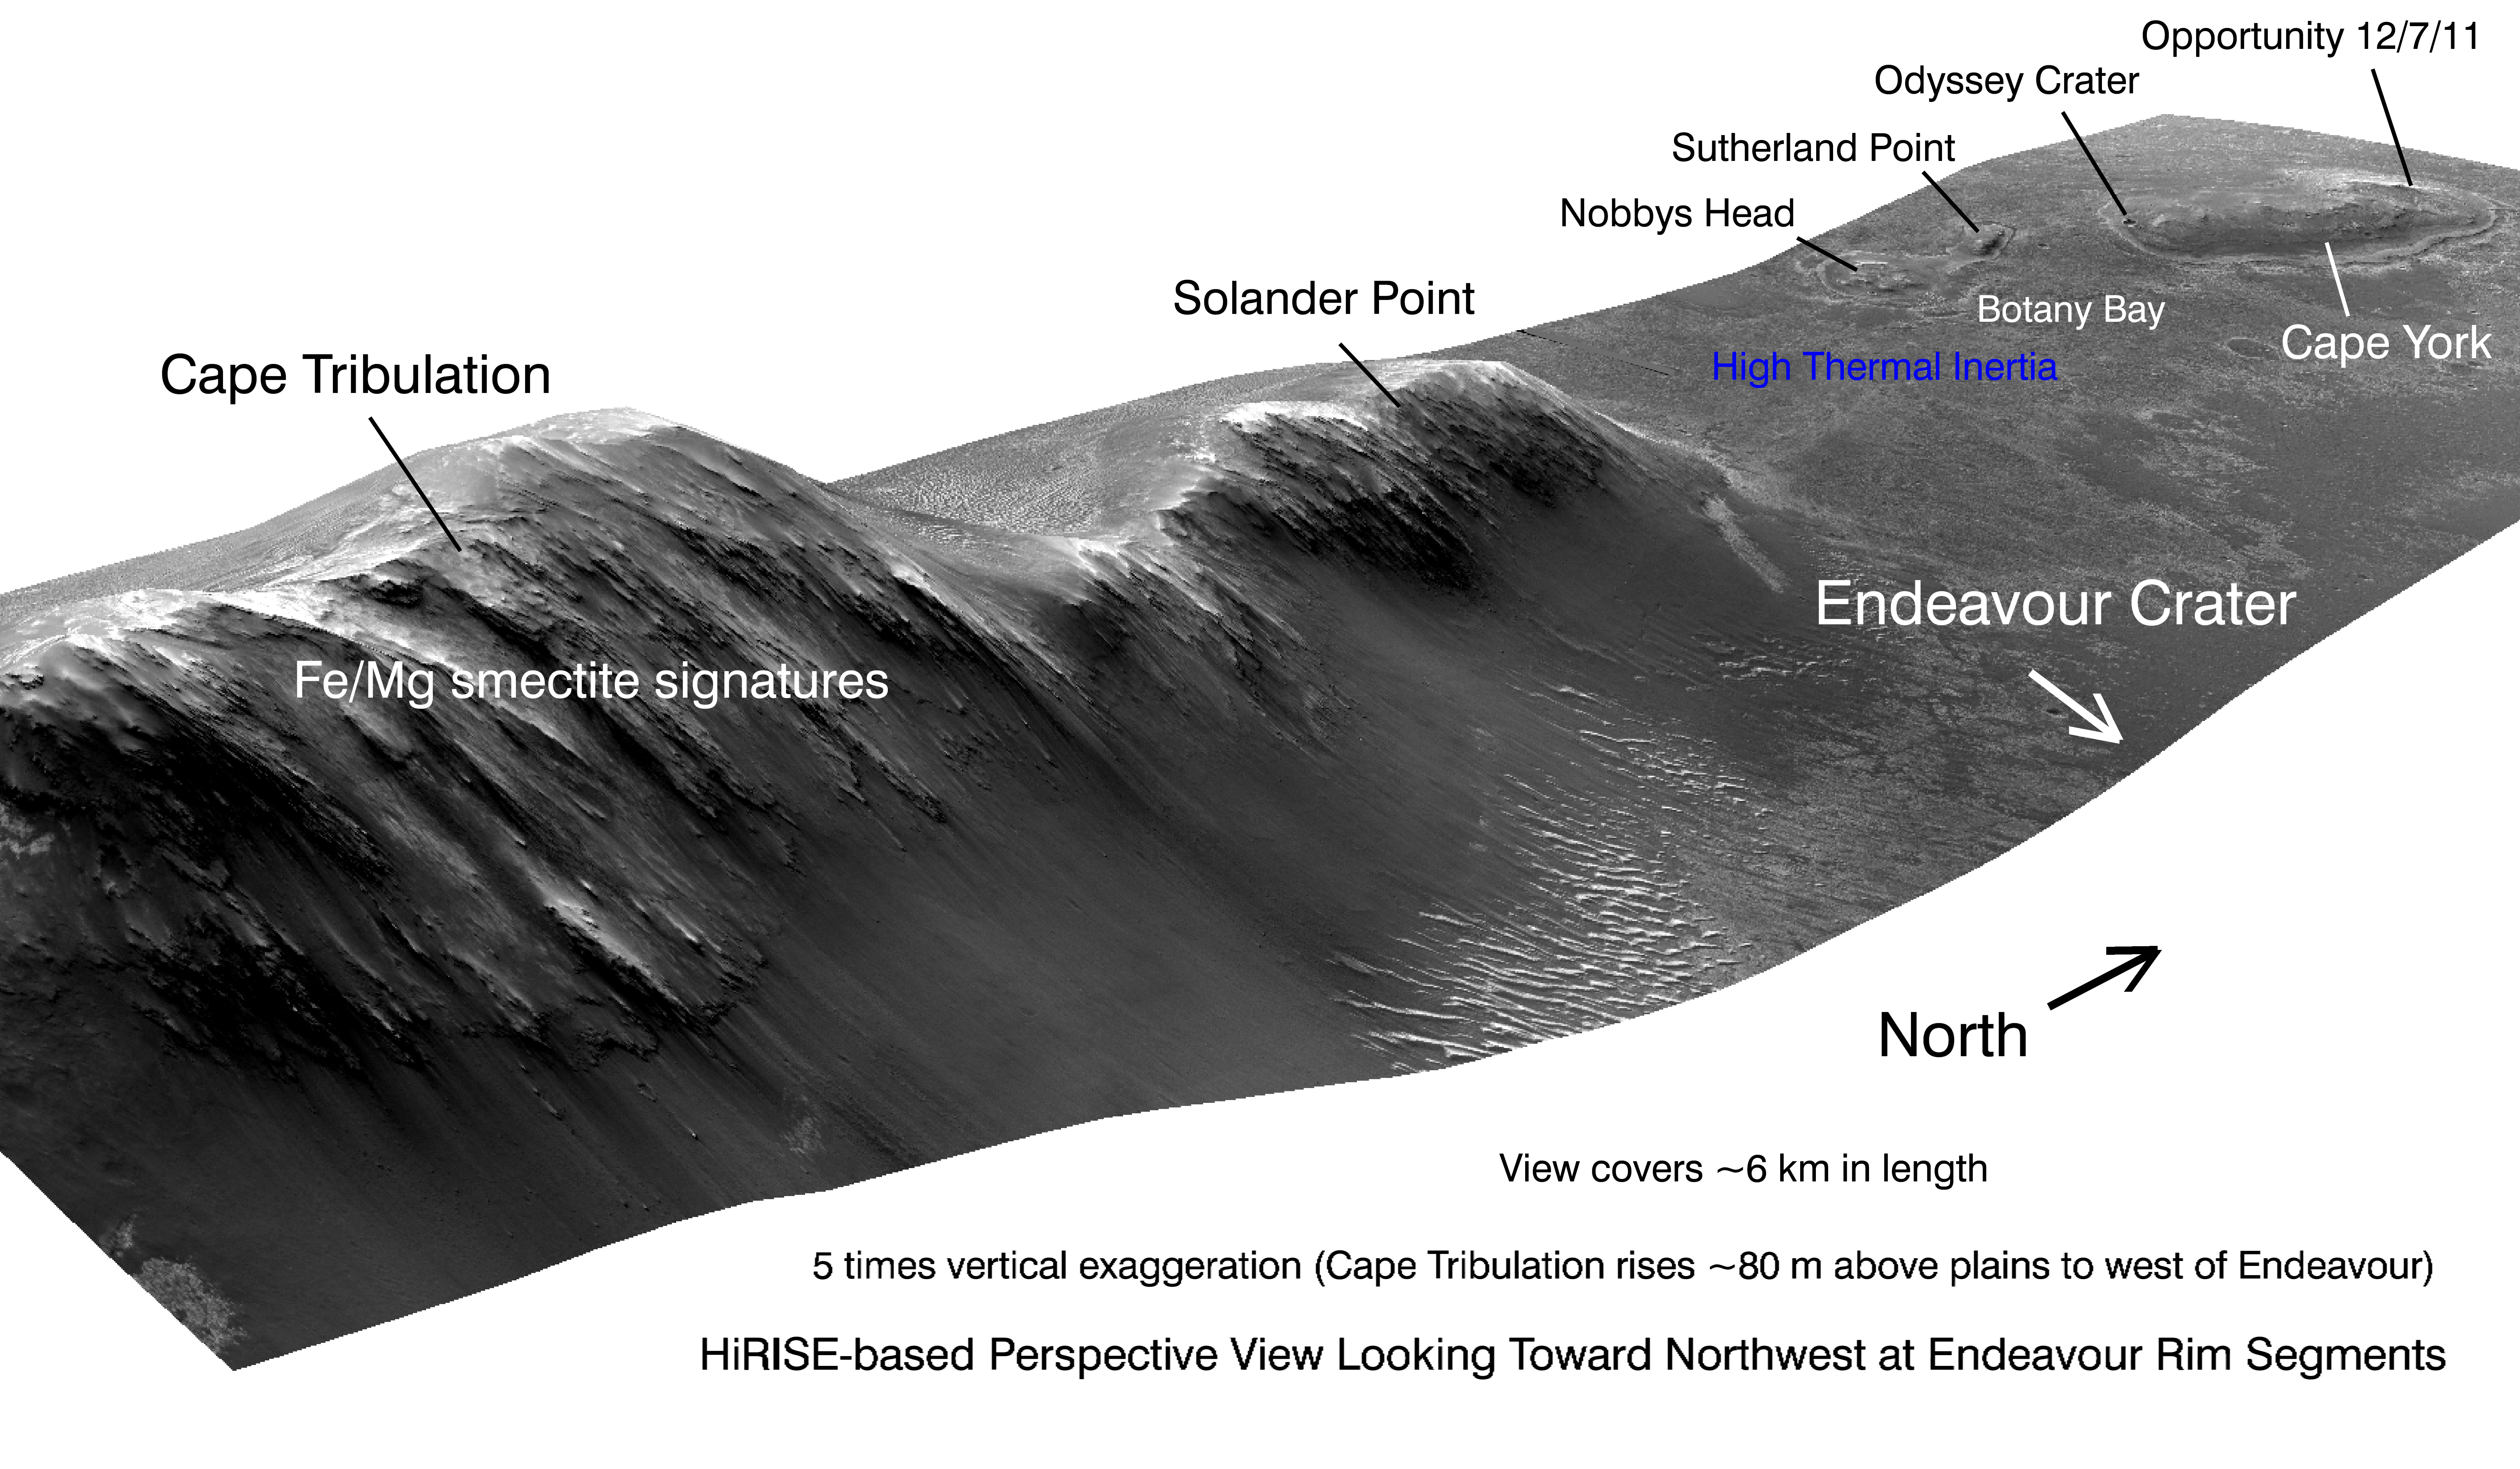

West Rim of Endeavour with Vertical Exaggeration

This view shows portions of the western rim of Endeavour Crater on Mars from a perspective looking toward the northwest. The image exaggerates the landscape’s vertical dimension five-fold compared with horizontal dimensions. The scene covers about 4 miles (6 kilometers) in length. Major portions of the rim are labeled.

The view was generated by producing an elevation map from a stereo pair of images from the High Resolution Imaging Science Experiment (HiRISE) camera on NASA’s Mars Reconnaissance Orbiter, then draping one of the HiRISE images over the elevation model. Other image products from the HiRISE observations used in generating this view are at http://hirise.lpl.arizona.edu/ESP_018701_1775 and http://hirise.lpl.arizona.edu/ESP_018846_1775. Elevation data were calculated by researchers at Ohio State University, Columbus.

NASA’s Mars Exploration Rover Opportunity examined targets in the Cape York area during the second half of 2011.

NASA’s Jet Propulsion Laboratory, a division of the California Institute of Technology, Pasadena, manages the Mars Reconnaissance Orbiter Project for the NASA Science Mission Directorate, Washington. The University of Arizona, Tucson, operates the HiRISE camera, which was built by Ball Aerospace & Technologies Corp., Boulder, Colo. Lockheed Martin Space Systems, Denver, built the orbiter.

Credit: NASA/JPL-Caltech/UA/OSU